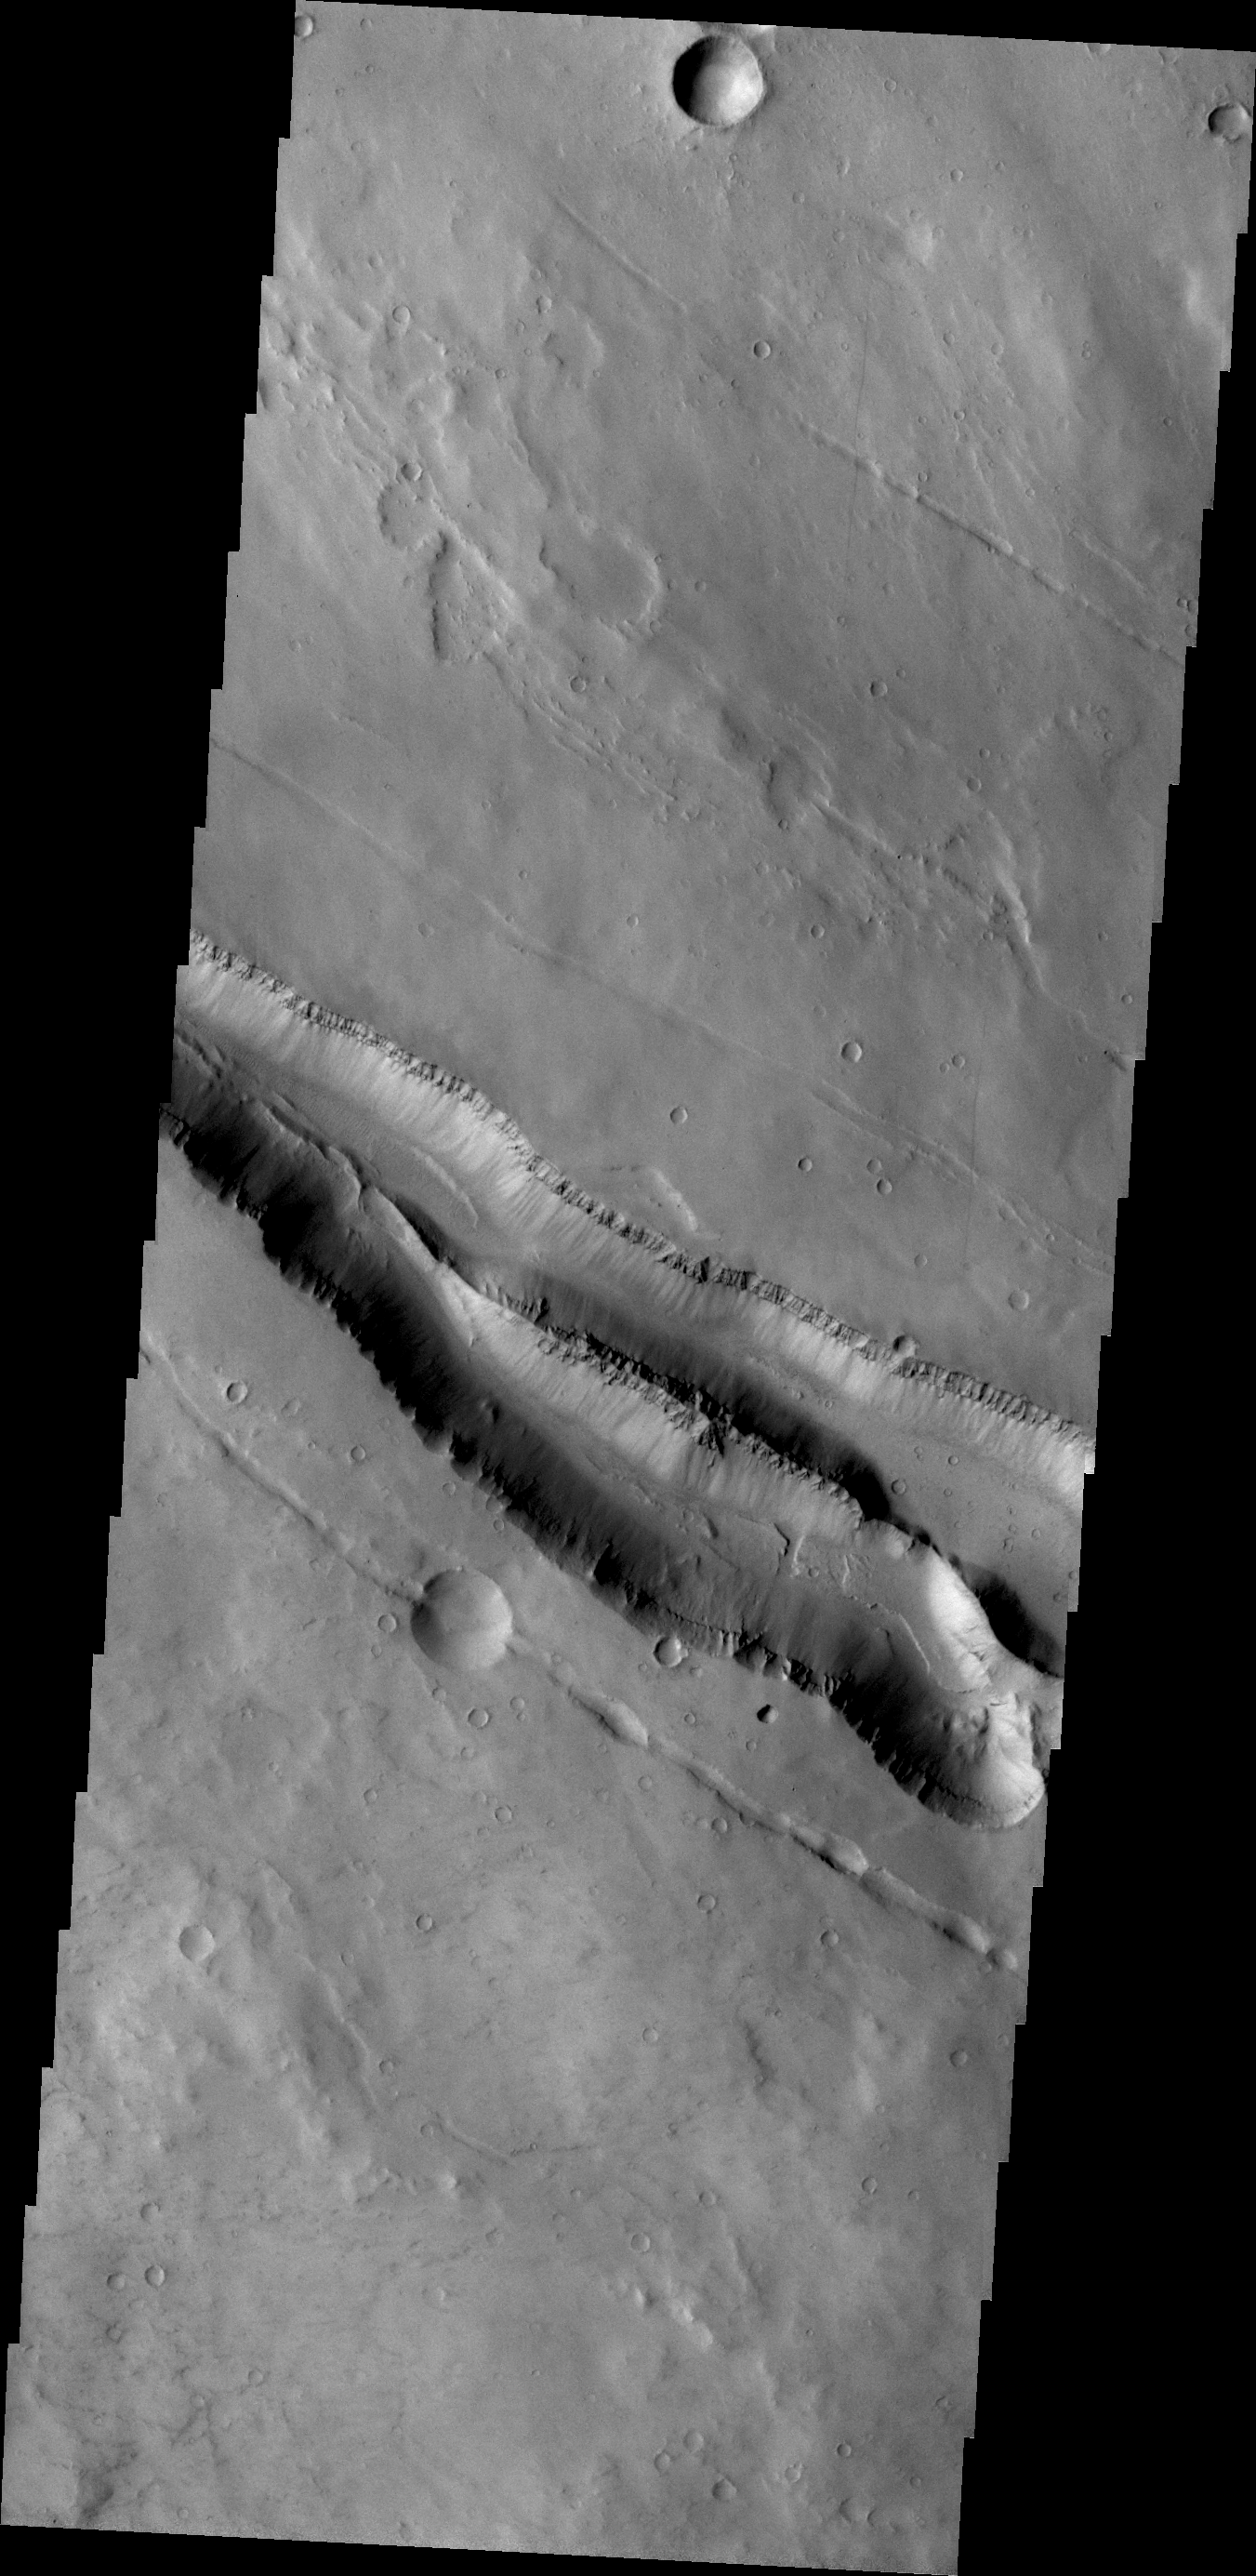

Elysium Fractures

The fractures in this VIS image are located on the northwestern flank of the Elysium Mons volcanic complex.

Credit: NASA/JPL/ASU